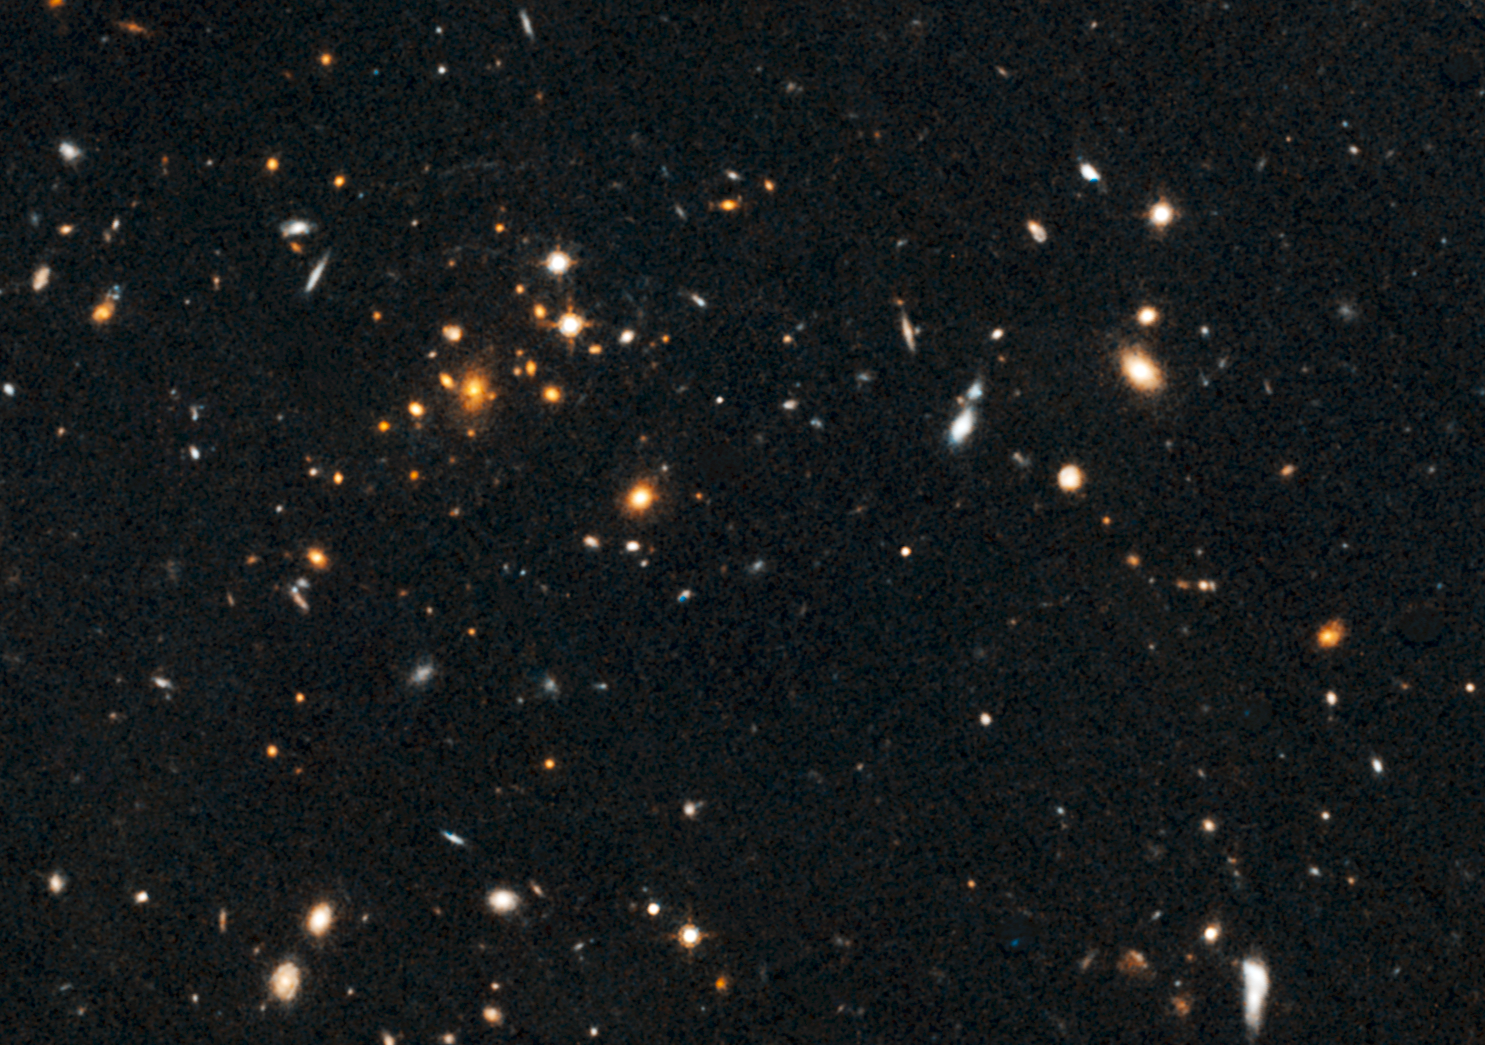

Galaxy Cluster and Giant Arc

Figure 1

This image, taken by NASA’s Hubble Space Telescope, show an arc of blue light behind an extremely massive cluster of galaxies residing 10 billion light-years away.

The giant arc is the stretched shape of a more distant star-forming galaxy whose light is distorted by the monster cluster’s powerful gravity, an effect called gravitational lensing. The “lensed” galaxy existed 10 billion to 13 billion years ago.

The arc, located within the small box, is barely visible in the Hubble image of the cluster, named IDCS J1426.5+3508. A close-up image of the arc is shown in the inset in Figure 1. The images were taken by Hubble’s Advanced Camera for Surveys and Wide Field Camera 3 in 2010.

The cluster is the most massive found at that epoch, weighing as much as 500 trillion suns. The assemblage is 5 to 10 times larger than other clusters found at such an early time in the universe’s history. This unique system constitutes the most distant cluster known to “host” a giant gravitationally lensed arc.

Credit: NASA/ESA/University of Florida, Gainsville/University of Missouri-Kansas City/UC Davis